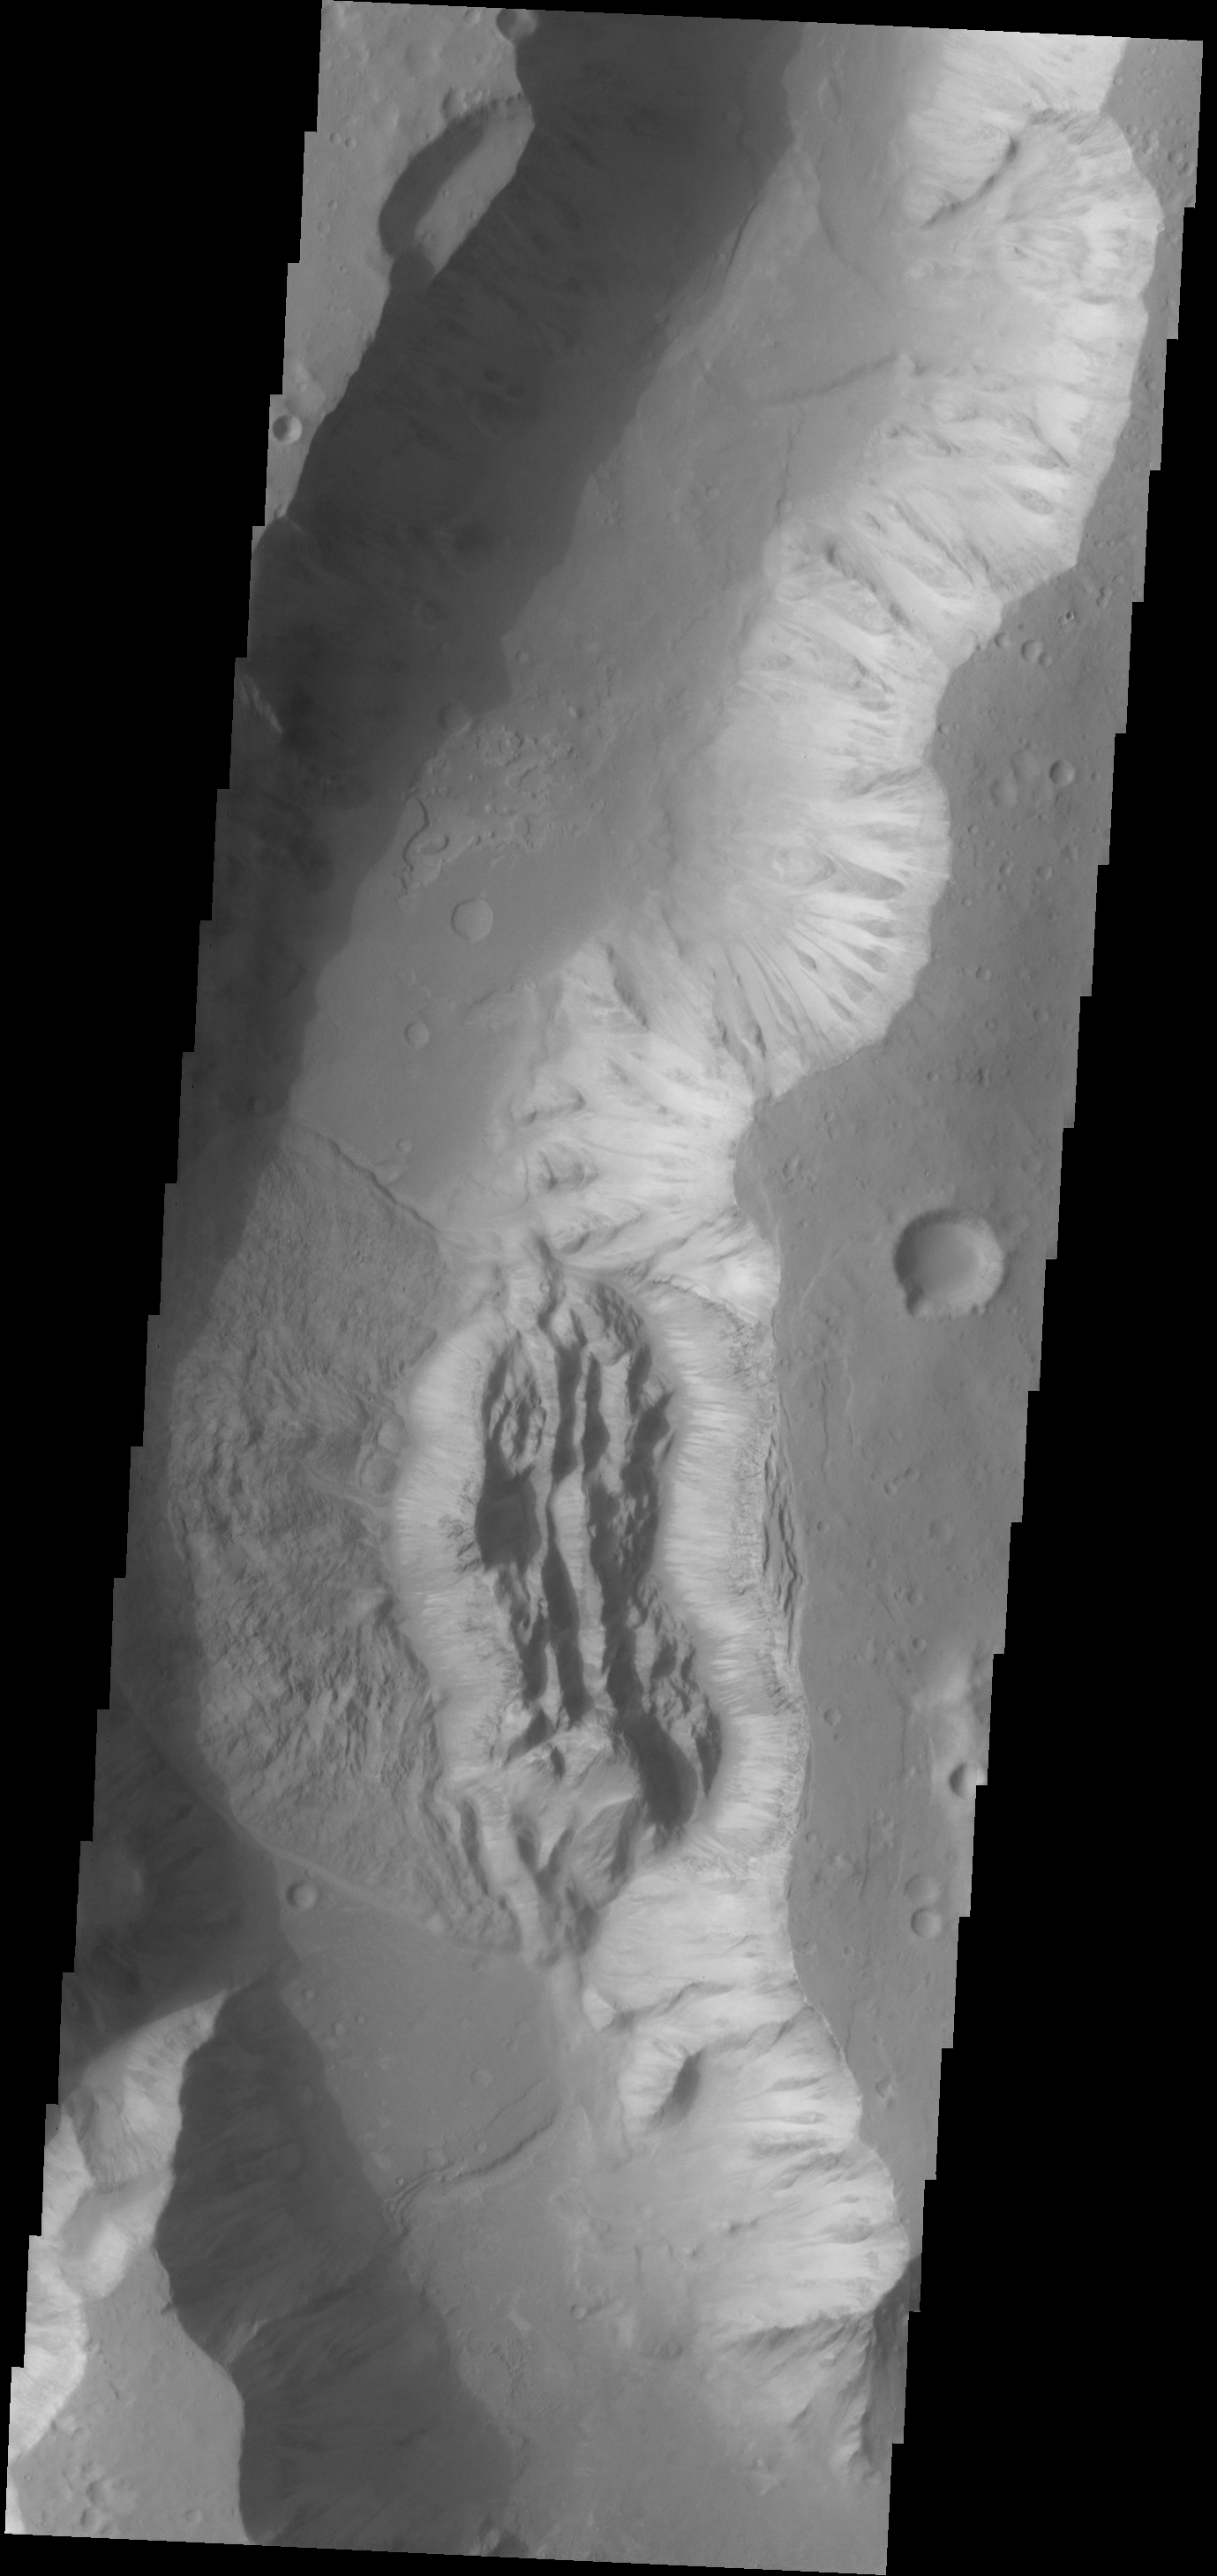

Wall Failure

The eastern wall of Shalbatana Vallis has collapsed and formed a landslide that completely covered the valley floor.

Image information: VIS instrument. Latitude 4.5N, Longitude 316.0E. 18 meter/pixel resolution.

Please see the THEMIS Data Citation Note for details on crediting THEMIS images.

Note: this THEMIS visual image has not been radiometrically nor geometrically calibrated for this preliminary release. An empirical correction has been performed to remove instrumental effects. A linear shift has been applied in the cross-track and down-track direction to approximate spacecraft and planetary motion. Fully calibrated and geometrically projected images will be released through the Planetary Data System in accordance with Project policies at a later time.

NASA’s Jet Propulsion Laboratory manages the 2001 Mars Odyssey mission for NASA’s Office of Space Science, Washington, D.C. The Thermal Emission Imaging System (THEMIS) was developed by Arizona State University, Tempe, in collaboration with Raytheon Santa Barbara Remote Sensing. The THEMIS investigation is led by Dr. Philip Christensen at Arizona State University. Lockheed Martin Astronautics, Denver, is the prime contractor for the Odyssey project, and developed and built the orbiter. Mission operations are conducted jointly from Lockheed Martin and from JPL, a division of the California Institute of Technology in Pasadena.

Credit: NASA/JPL/ASU